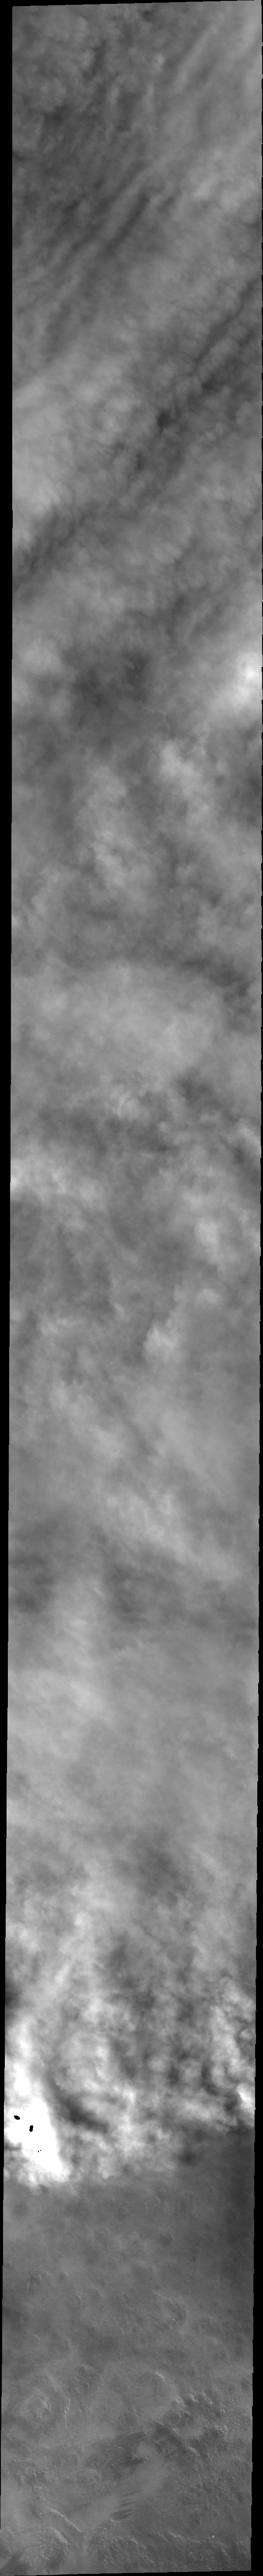

Storm Front

Today’s VIS image shows the edge of the clouds in a weather front in the northern latitudes.

Credit: NASA/JPL/ASU